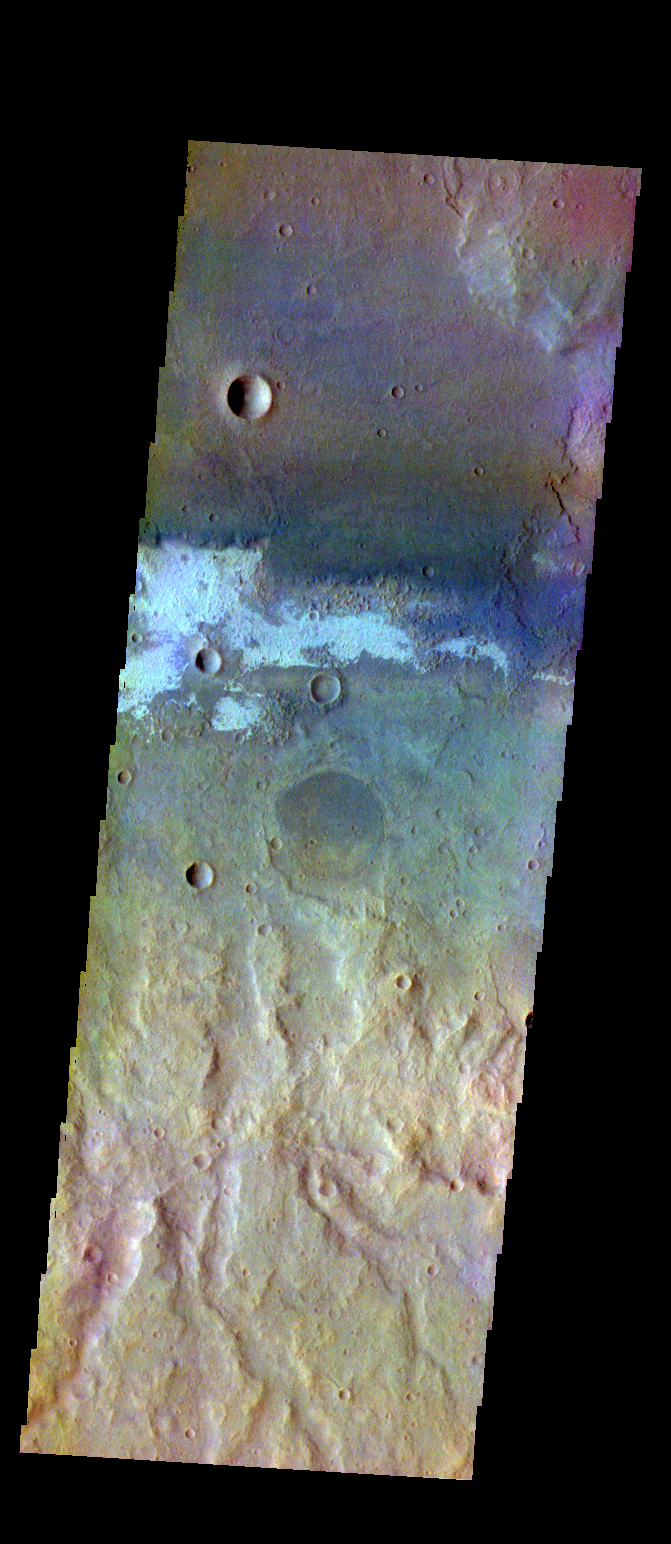

Terra Sirenum – False Color

The THEMIS VIS camera contains 5 filters. The data from different filters can be combined in multiple ways to create a false color image. These false color images may reveal subtle variations of the surface not easily identified in a single band image. Today’s false color image shows part of the plains of Terra Sirenum.

Credit: NASA/JPL-Caltech/ASU